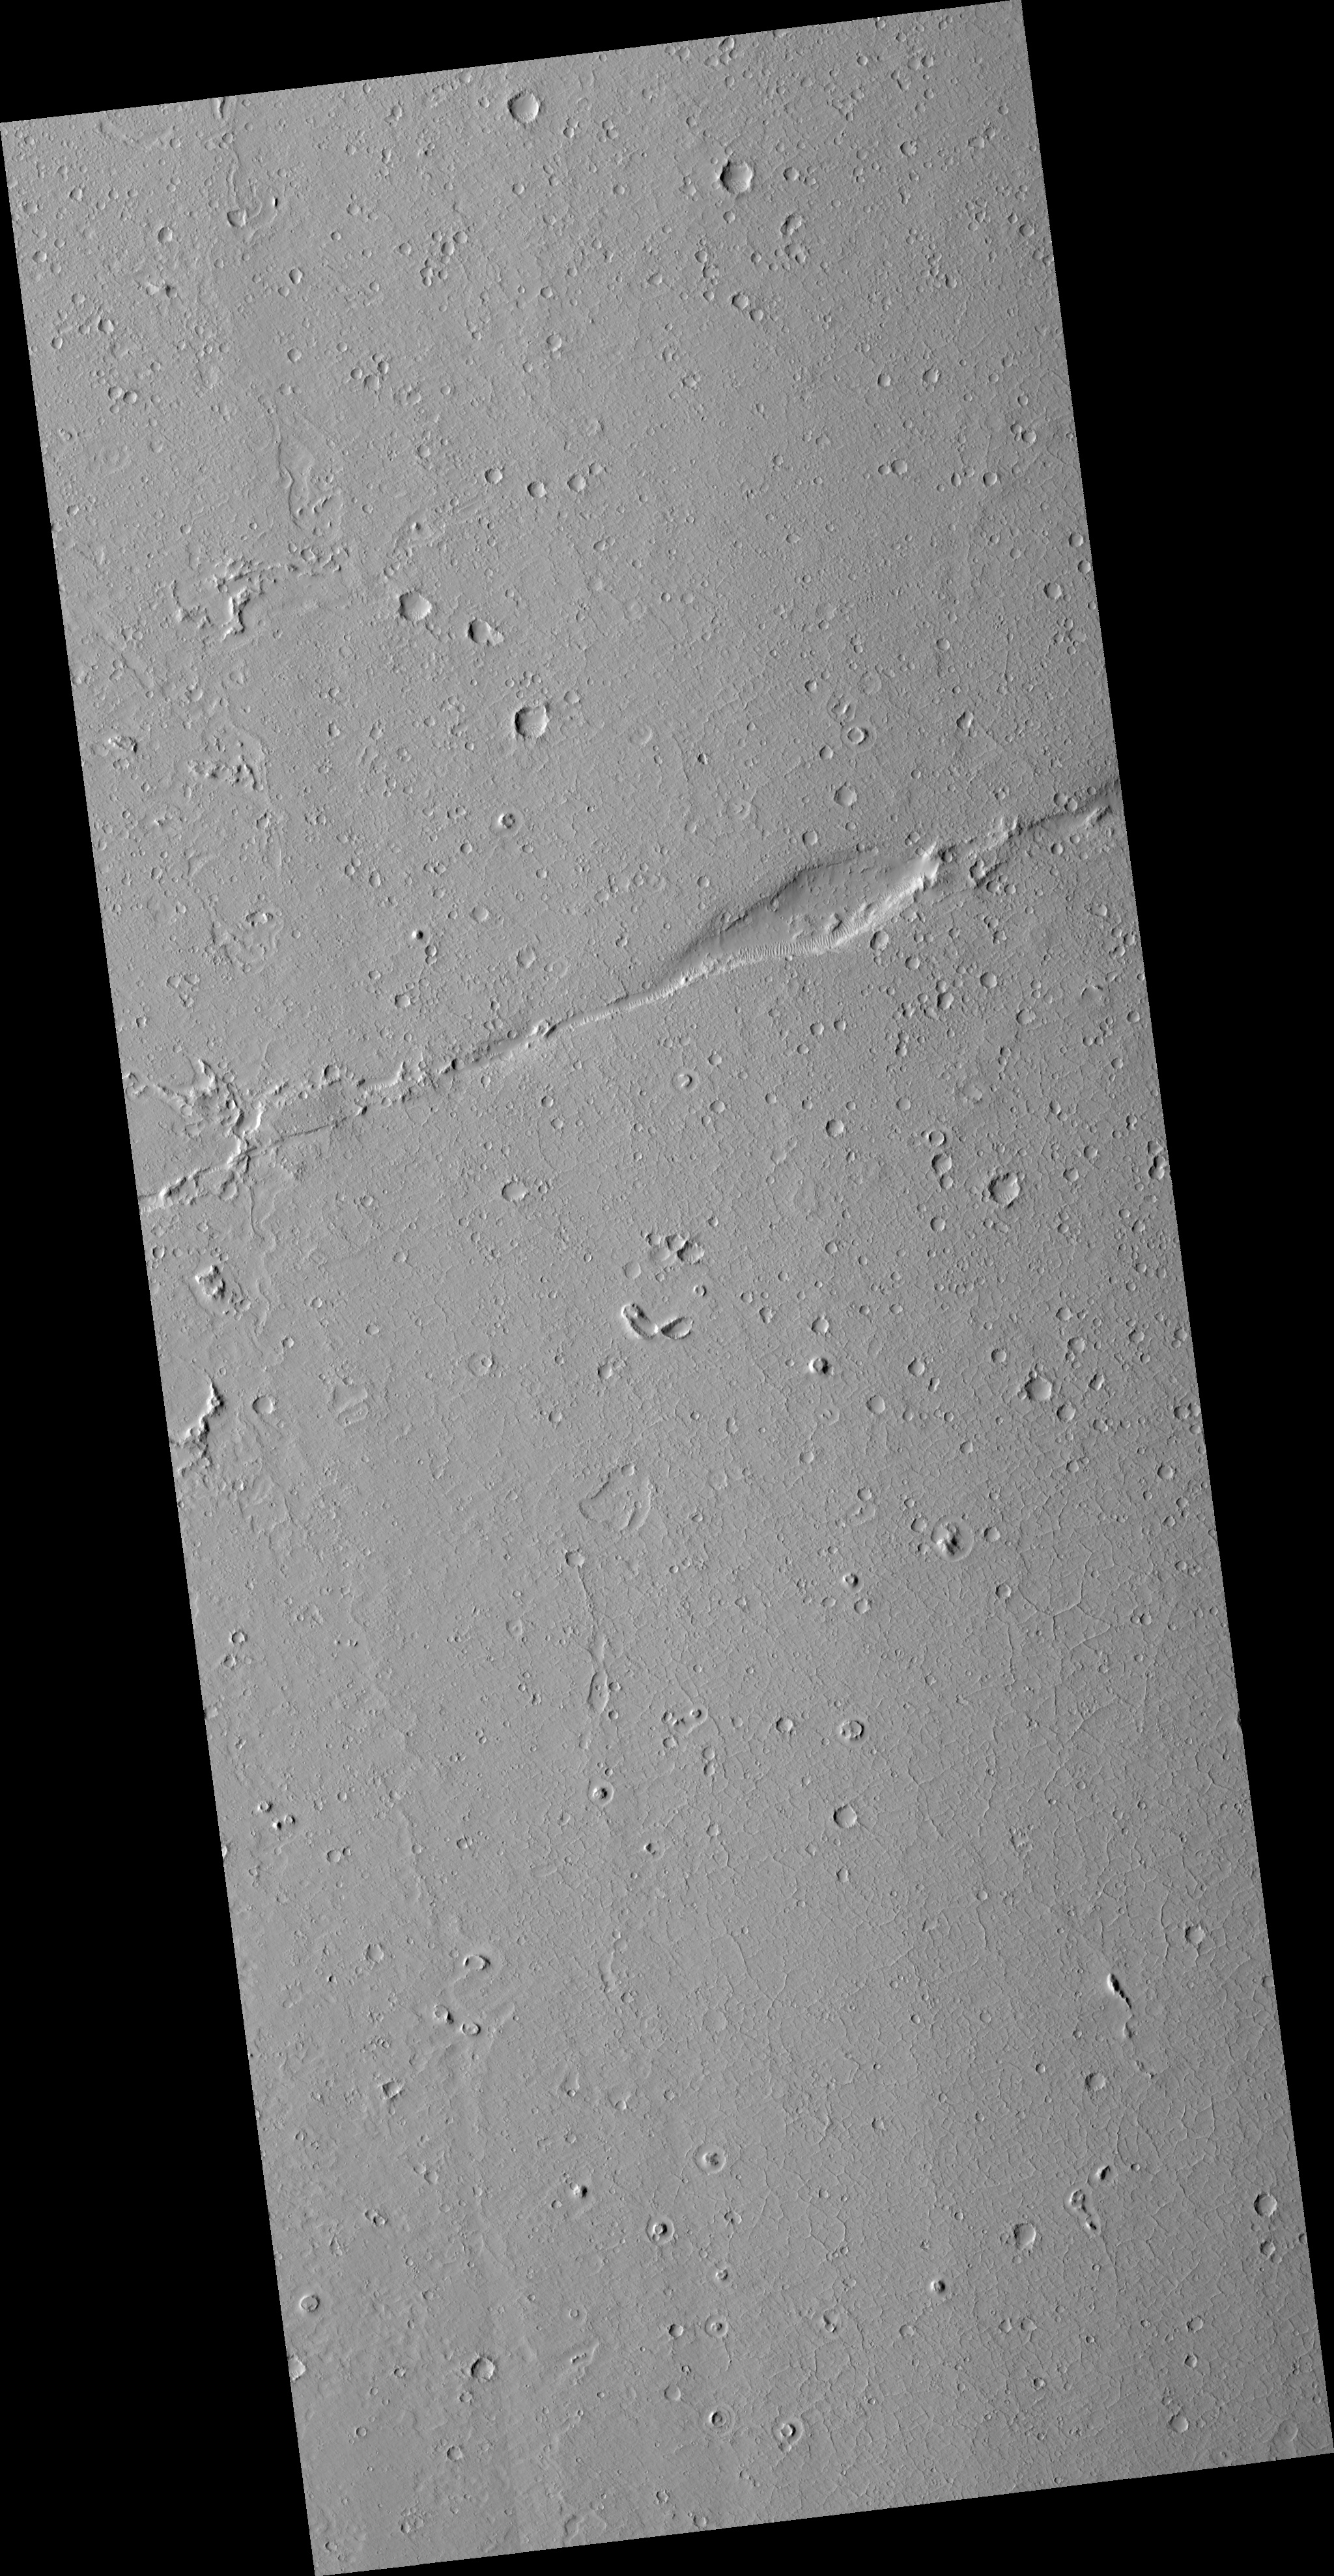

Faulting in Amazonis Planitia

This HiRISE image is centered on a long “strike-slip” fault on the young plains in the Amazonis region of Mars. The most famous example of a strike-slip fault on the Earth is probably the San Andreas Fault in California. The smooth plains here have few large craters, indicating that it has been resurfaced relatively recently. The fact that the faults have cut these plains indicates that tectonic processes (and Mars-quakes) have occurred even more recently. Of course, “recently” on Mars is a relative term; it is likely that both the surfaces and the faulting are more than a billion years old. Other interesting features are the moats around knobs and craters in the plains (most prominently near the southern edge of the image) and convoluted depressions that might mark a channel along the western edge of the image.

Image PSP_001578_2000 was taken by the High Resolution Imaging Science Experiment (HiRISE) camera onboard the Mars Reconnaissance Orbiter spacecraft on November 27, 2006. The complete image is centered at 19.7 degrees latitude, 198.7 degrees East longitude. The range to the target site was 286.9 km (179.3 miles). At this distance the image scale is 57.4 cm/pixel (with 2 x 2 binning) so objects ~172 cm across are resolved. The image shown here has been map-projected to 50 cm/pixel and north is up. The image was taken at a local Mars time of 3:26 PM and the scene is illuminated from the west with a solar incidence angle of 49 degrees, thus the sun was about 41 degrees above the horizon. At a solar longitude of 141.7 degrees, the season on Mars is Northern Summer.

NASA’s Jet Propulsion Laboratory, a division of the California Institute of Technology in Pasadena, manages the Mars Reconnaissance Orbiter for NASA’s Science Mission Directorate, Washington. Lockheed Martin Space Systems, Denver, is the prime contractor for the project and built the spacecraft. The High Resolution Imaging Science Experiment is operated by the University of Arizona, Tucson, and the instrument was built by Ball Aerospace and Technology Corp., Boulder, Colo.

Credit: NASA/JPL/Univ. of Arizona